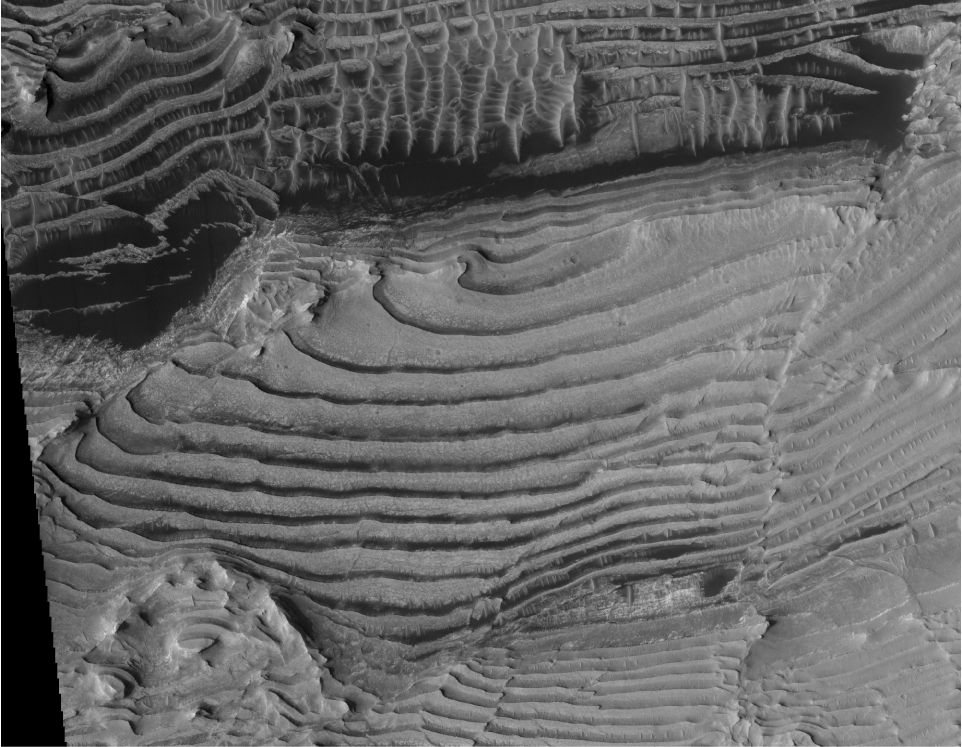

Periodic Layering in Martian Sedimentary Rocks

This image from the High Resolution Imaging Science Experiment (HiRISE) camera on NASA’s Mars Reconnaissance Orbiter shows sedimentary-rock layering in which a series of layers are all approximately the same thickness.

Three-dimensional analysis using stereo pairs of HiRISE images has confirmed the periodic nature of the layering. Individual layers in the area average about 10 meters (33 feet) in thickness.

This image, taken on Feb. 25, 2007, is a portion of the HiRISE image catalogued as PSP_002733_1880. The location of the imaged area is at 8 degrees north latitude, 353 degrees east longitude, within the Arabia Terra region.

The view covers an area about 2 kilometers (1.2 miles) across, within an unnamed crater in the Arabia Terra region of Mars. An oblique view created from three-dimensional modeling (see PIA11442) shows the repetitive thickness of some of the same layers visible in this image.

NASA’s Jet Propulsion Laboratory, a division of the California Institute of Technology in Pasadena, manages the Mars Reconnaissance Orbiter for NASA’s Science Mission Directorate, Washington. Lockheed Martin Space Systems, Denver, is the prime contractor for the project and built the spacecraft. The High Resolution Imaging Science Experiment is operated by the University of Arizona, Tucson, and the instrument was built by Ball Aerospace & Technologies Corp., Boulder, Colo.

Credit: NASA/JPL-Caltech/University of Arizona